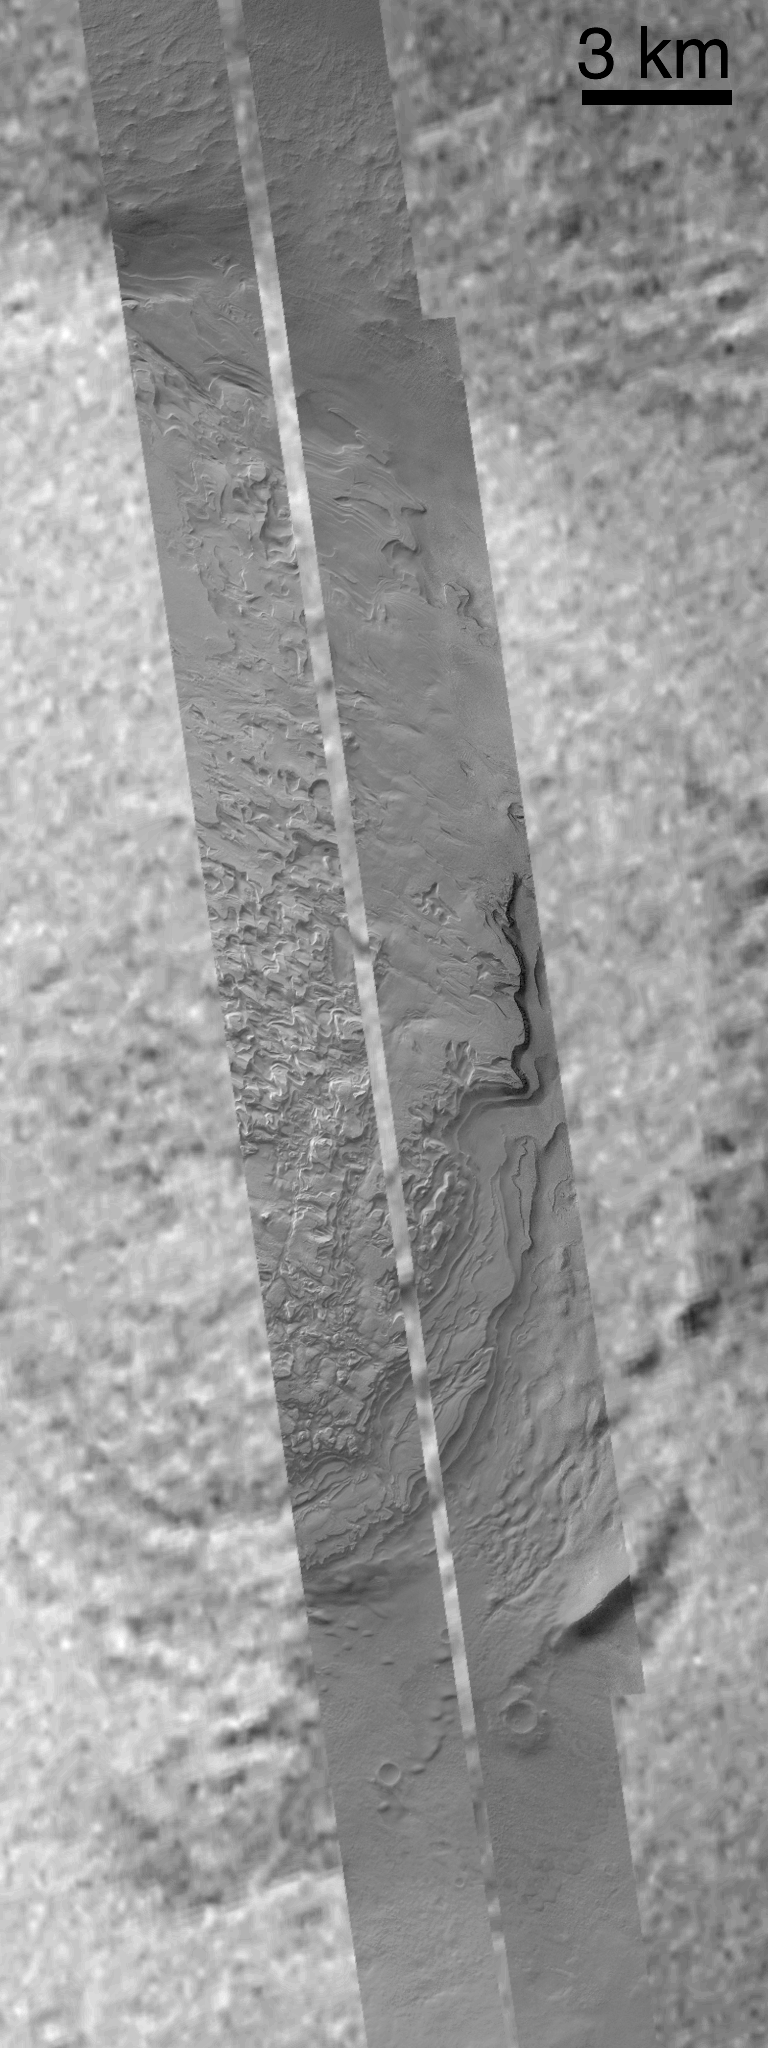

Mid-Latitude Sedimentary Rock: Spallanzani Crater

Although most of the best examples of layered sedimentary rock seen on Mars are found at equatorial and sub-tropical latitudes, a few locations seen at mid- and high-latitudes suggest that layered rocks are probably more common than we can actually see from orbit. One extremely good example of these “atypical” layered rock exposures is found in the 72 km-diameter (45 miles) crater, Spallanzani (58.4°S, 273.5°W). Located southeast of Hellas Planitia, the crater is named for the 18th Century Italian biologist, Lazzaro Spallanzani (1729-1799). Picture A presents a composite of the best Viking orbiter image (VO2-504B55) of the region with 4 pictures obtained June 1999 through January 2001 by the Mars Global Surveyor Mars Orbiter Camera (MOC). Each MOC narrow angle image is 3 km across. Taken in the MOC’s “survey mode,” all four images were acquired at roughly 12 meters (39 ft) per pixel. Picture B zooms-in on the portion of the composite image that includes the 4 MOC images (the 100%-size view is 20 m (66 ft) per pixel). Other craters in the region near Spallanzani show features–at Viking Orbiter scale–that are reminiscent of the layering seen in Spallanzani. Exactly what these layers are made of and how they came to be where we see them today are mysteries, but it is possible that they are similar to the materials seen in the many craters and chasms of the equatorial latitudes on Mars.

Credit: NASA/JPL/MSSS